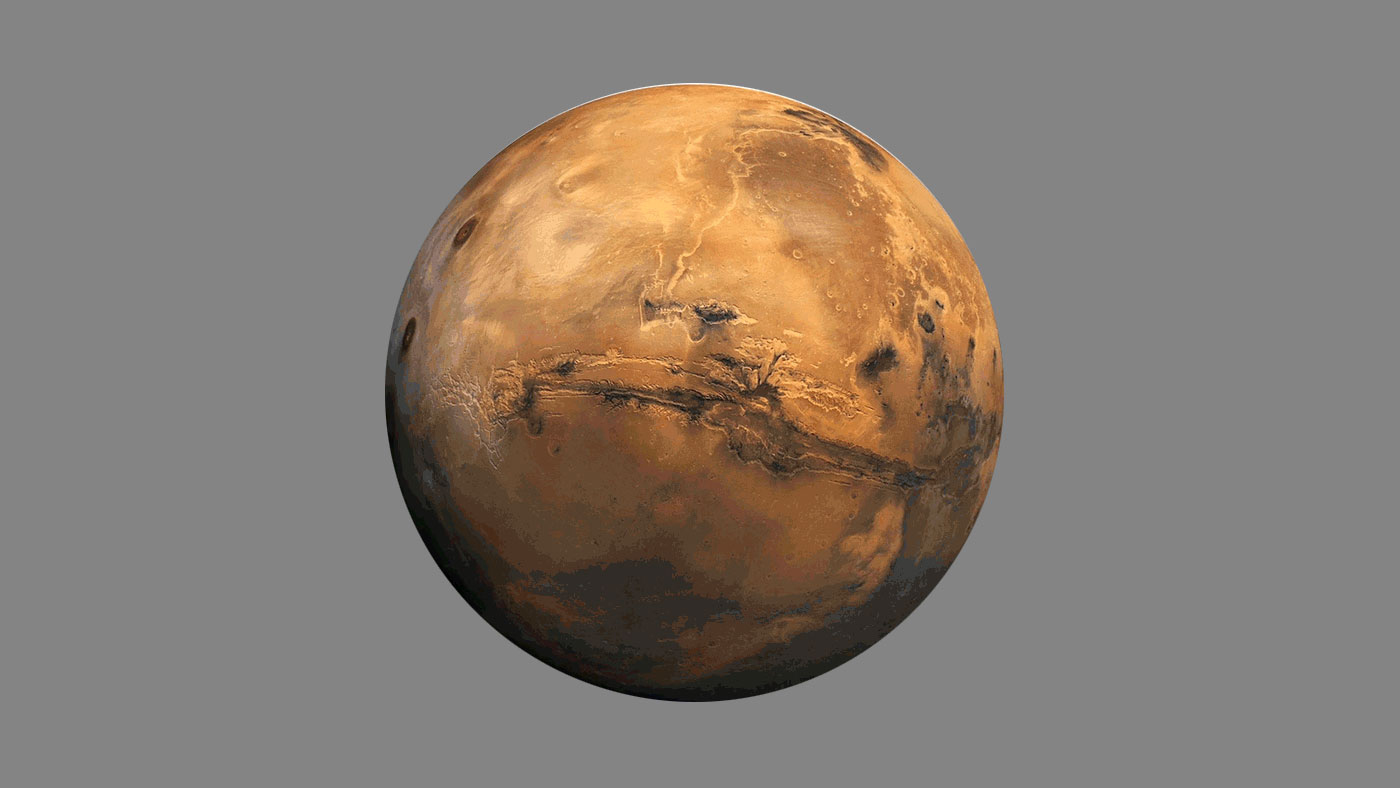

Seismic Waves Inside Mars (Artist’s Concept)

This artist’s concept is a simulation of what seismic waves from a marsquake might look like as they move through different layers of the Martian interior.

Credit: NASA/JPL-Caltech/ETH Zurich/Van Driel